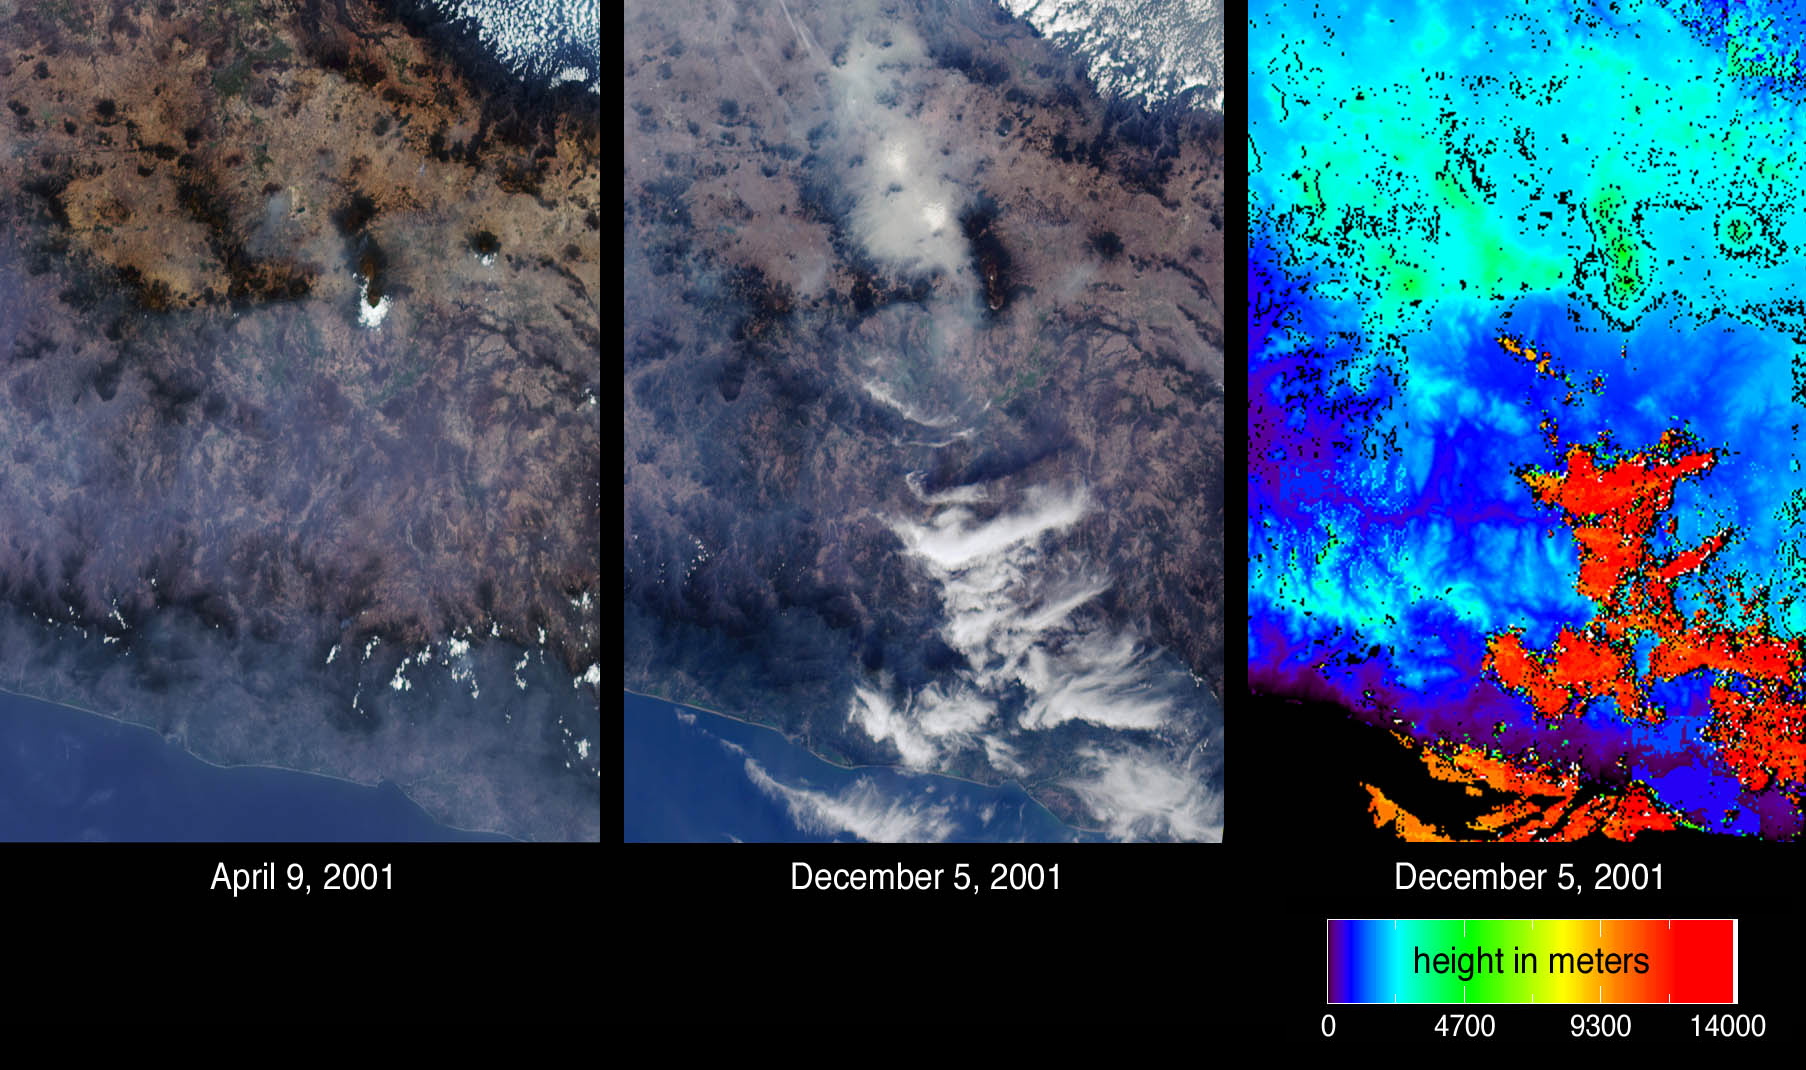

A Hazy Day in Mexico City

Mexico City has one of the world’s most serious air pollution problems. The city is located atop a high plain at an altitude of 2200 meters, and is surrounded on three sides by mountains and snow-capped volcanoes. Since incident solar radiation does not vary significantly with season at tropical latitudes, photochemical smog is produced much of the year. In winter, air quality can worsen significantly when thermal inversions keep polluted air masses close to the surface.

Atmospheric particulates (aerosols) are readily visible at oblique view angles, and differences in aerosol amount on two days are indicated by these images of central Mexico from the Multi-angle Imaging SpectroRadiometer (MISR). The images at left and center are natural color views acquired by MISR’s 70-degree forward-viewing camera on April 9 and December 5, 2001, respectively. Mexico City can be identified in the center panel by the large area of haze accumulation above image center. Two small brighter patches within the hazy area indicate low fog. In the left-hand panel, the city basin appears significantly clearer, but some haze remains apparent across the Sierra Madre mountains in the lower portion of the images. On the right is an elevation field corresponding to the December 5 view. Automated MISR stereoscopic retrievals reveal the clouds at lower right to be at very high altitudes, in contrast to the low-lying haze and fog near Mexico City. When the stereo retrieval determines that a location is not covered by clouds, digital terrain elevation data are displayed instead. High clouds appear as the orange and red areas, and mountainous areas appear light blue and green. The position of the clouds within the 70-degree image are slightly southward of their location in the elevation map as a consequence of geometric parallax.

Major sources of air pollutants within the basin enclosing the Mexico City urban area include exhaust from 3.5 million vehicles, thousands of industries, and mineral dust. The ancient lakebed valley in which Mexico City is situated became a major source of dust when it was drained in the 16th century. The city basin stretches approximately 70 kilometers wide; it is reported that the local air quality causes the surrounding mountains to be rarely visible from the urban center.

The Multi-angle Imaging SpectroRadiometer views almost the entire Earth every 9 days. These images were acquired during Terra orbits 6966 and 10461 and cover an area of 330 kilometers x 464 kilometers. They utilize data from blocks 75 to 77 within World Reference System-2 path 26.

MISR was built and is managed by NASA’s Jet Propulsion Laboratory, Pasadena, CA, for NASA’s Office of Earth Science, Washington, DC. The Terra satellite is managed by NASA’s Goddard Space Flight Center, Greenbelt, MD. JPL is a division of the California Institute of Technology.

Credit: NASA/GSFC/LaRC/JPL, MISR Team